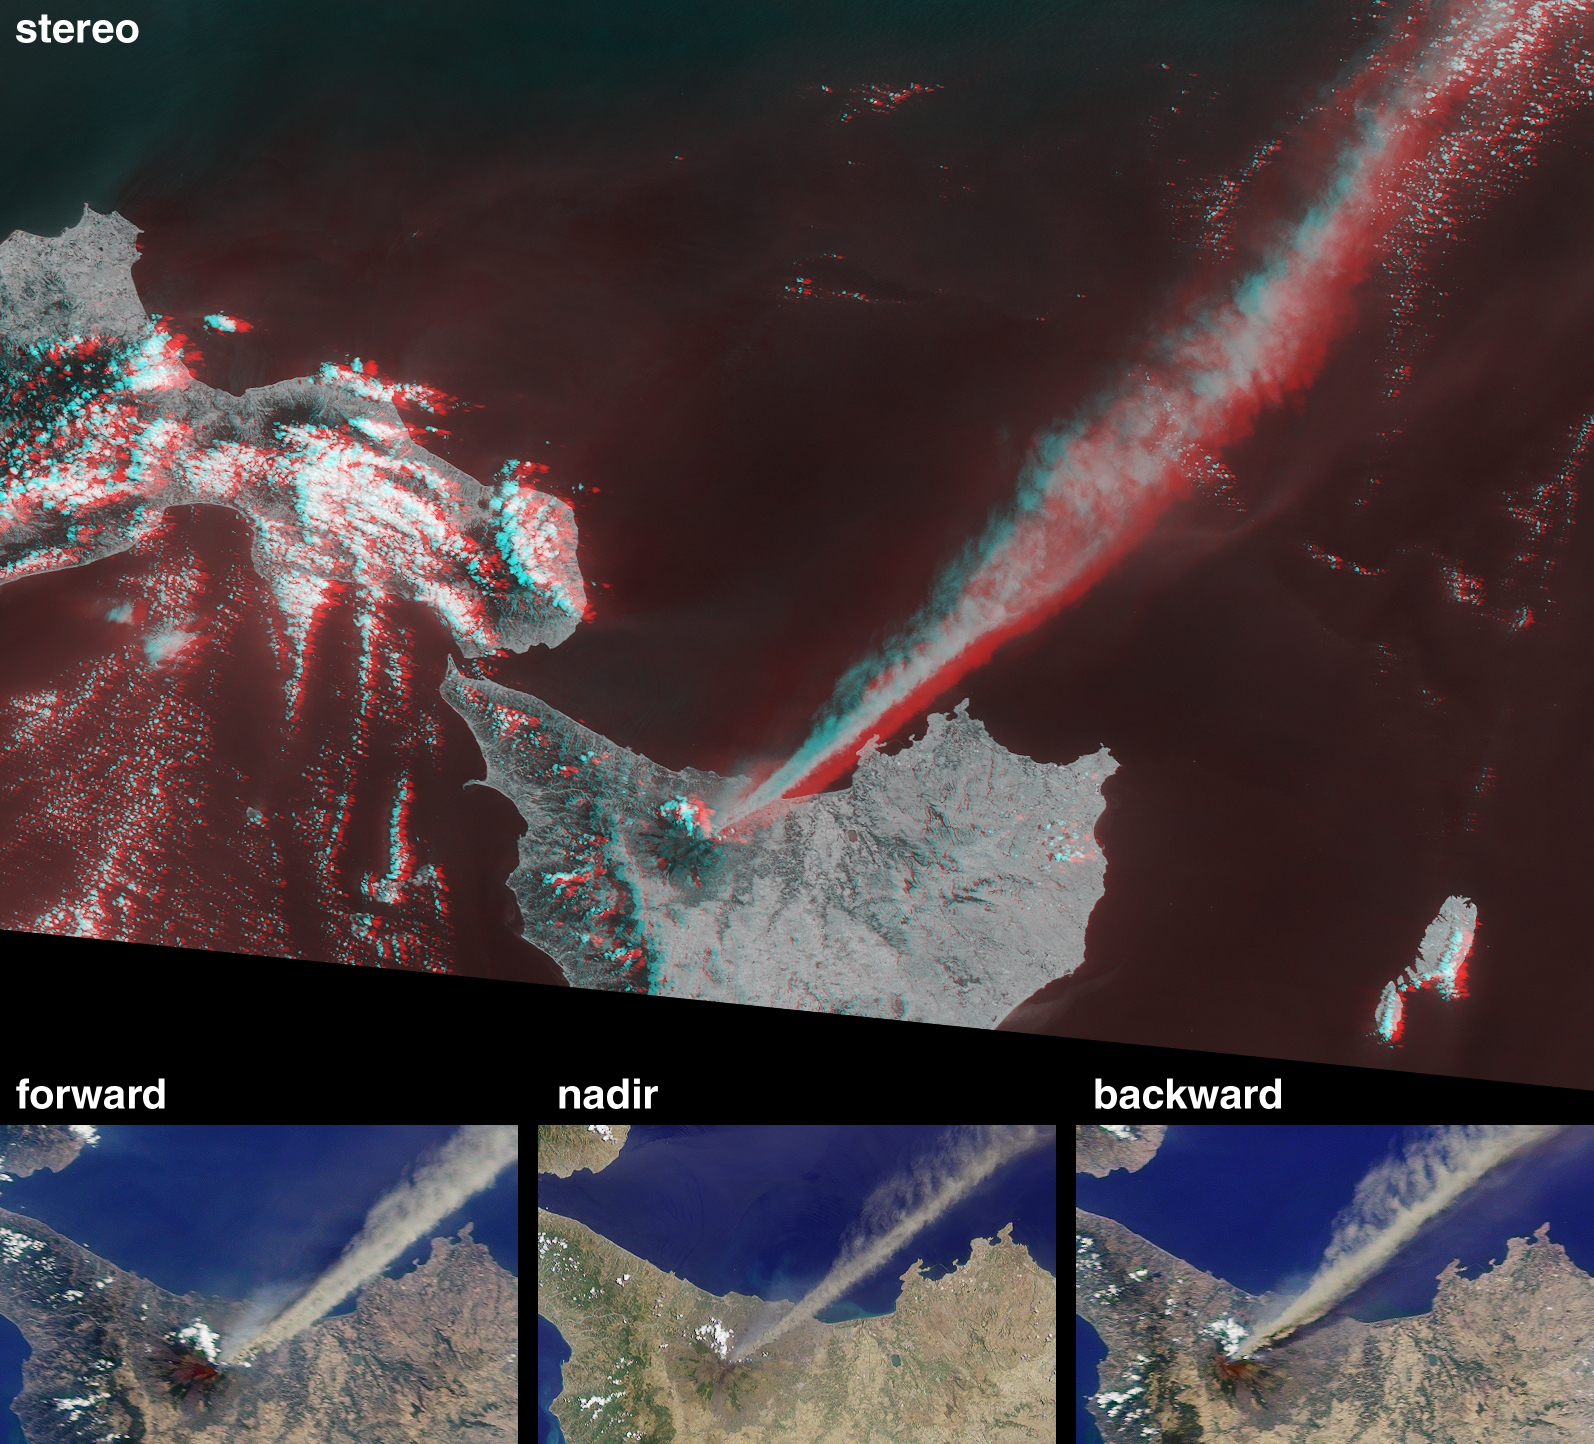

Eruption of Mt. Etna

These Multi-angle Imaging SpectroRadiometer (MISR) images from Terra orbit 8476 capture the July 22, 2001 explosion of the Mt. Etna volcano. Etna is located near the eastern coast of Sicily, to the southwest of mainland Italy. Major eruptions have been issuing from both summit and flank vents. Fine ash falling onto the Province of Catania closed the local airport, and a state of emergency was declared for the town of Nicolosi, which was threatened by lava flows from the southern flanks of the volcano.

At the bottom of this image set are true-color views from MISR’s 70-degree forward-viewing camera, the vertical-viewing (nadir) camera, and the 70-degree backward-viewing camera. Each covers an area of 143 kilometers x 88 kilometers. The upper image is a stereo anaglyph created from the instrument’s 70-degree and 46-degree forward views, and covers an area of 438 kilometers x 300 kilometers. To facilitate stereo viewing, the images are oriented with north at the left. Viewing the stereo image in 3-D requires red/blue glasses with the red filter placed over your left eye. Information on ordering 3-D glasses is available here.

Two plumes of differing compositions are seen to be emanating from Etna. The bright, brownish plume drifting southeast over the Ionian Sea is composed primarily of tiny frozen fragments of lava, known as ash. A fainter, bluish-white plume is also visible, especially near the summit, and is most apparent in the 70-degree forward view. It contains very fine droplets of dilute sulfuric acid. In addition to the particulate plumes visible in these images, the volcano also expels gases such as water vapor, sulfur dioxide, and carbon dioxide.

Although the Etna volcano is one of the world’s most studied volcanoes, it is difficult to classify, being a mixture of overlapping shield and strato volcanoes, partially destroyed by repeated caldera collapse, and partially buried by younger volcanic structures. Eruptions are related to a complex tectonic situation, including subducting plates, numerous major faults intersecting at the volcano, and perhaps also to hot-spot volcanism. For more information on Etna, refer to Michigan Technological University’s Department of Geological Engineering and Sciences (http://www.geo.mtu.edu/~boris/ETNA.html) and to the Smithsonian Institution’s Global Volcanism Program (http://www.volcano.si.edu/gvp/usgs/).

Mt. Etna is Europe’s highest (3315 meters) and most active volcano. In ancient Greek mythology, Etna was identified with the forge of Volcan.

MISR was built and is managed by NASA’s Jet Propulsion Laboratory, Pasadena, CA, for NASA’s Office of Earth Science, Washington, DC. The Terra satellite is managed by NASA’s Goddard Space Flight Center, Greenbelt, MD. JPL is a division of the California Institute of Technology.

Credit: NASA/GSFC/LaRC/JPL, MISR Team